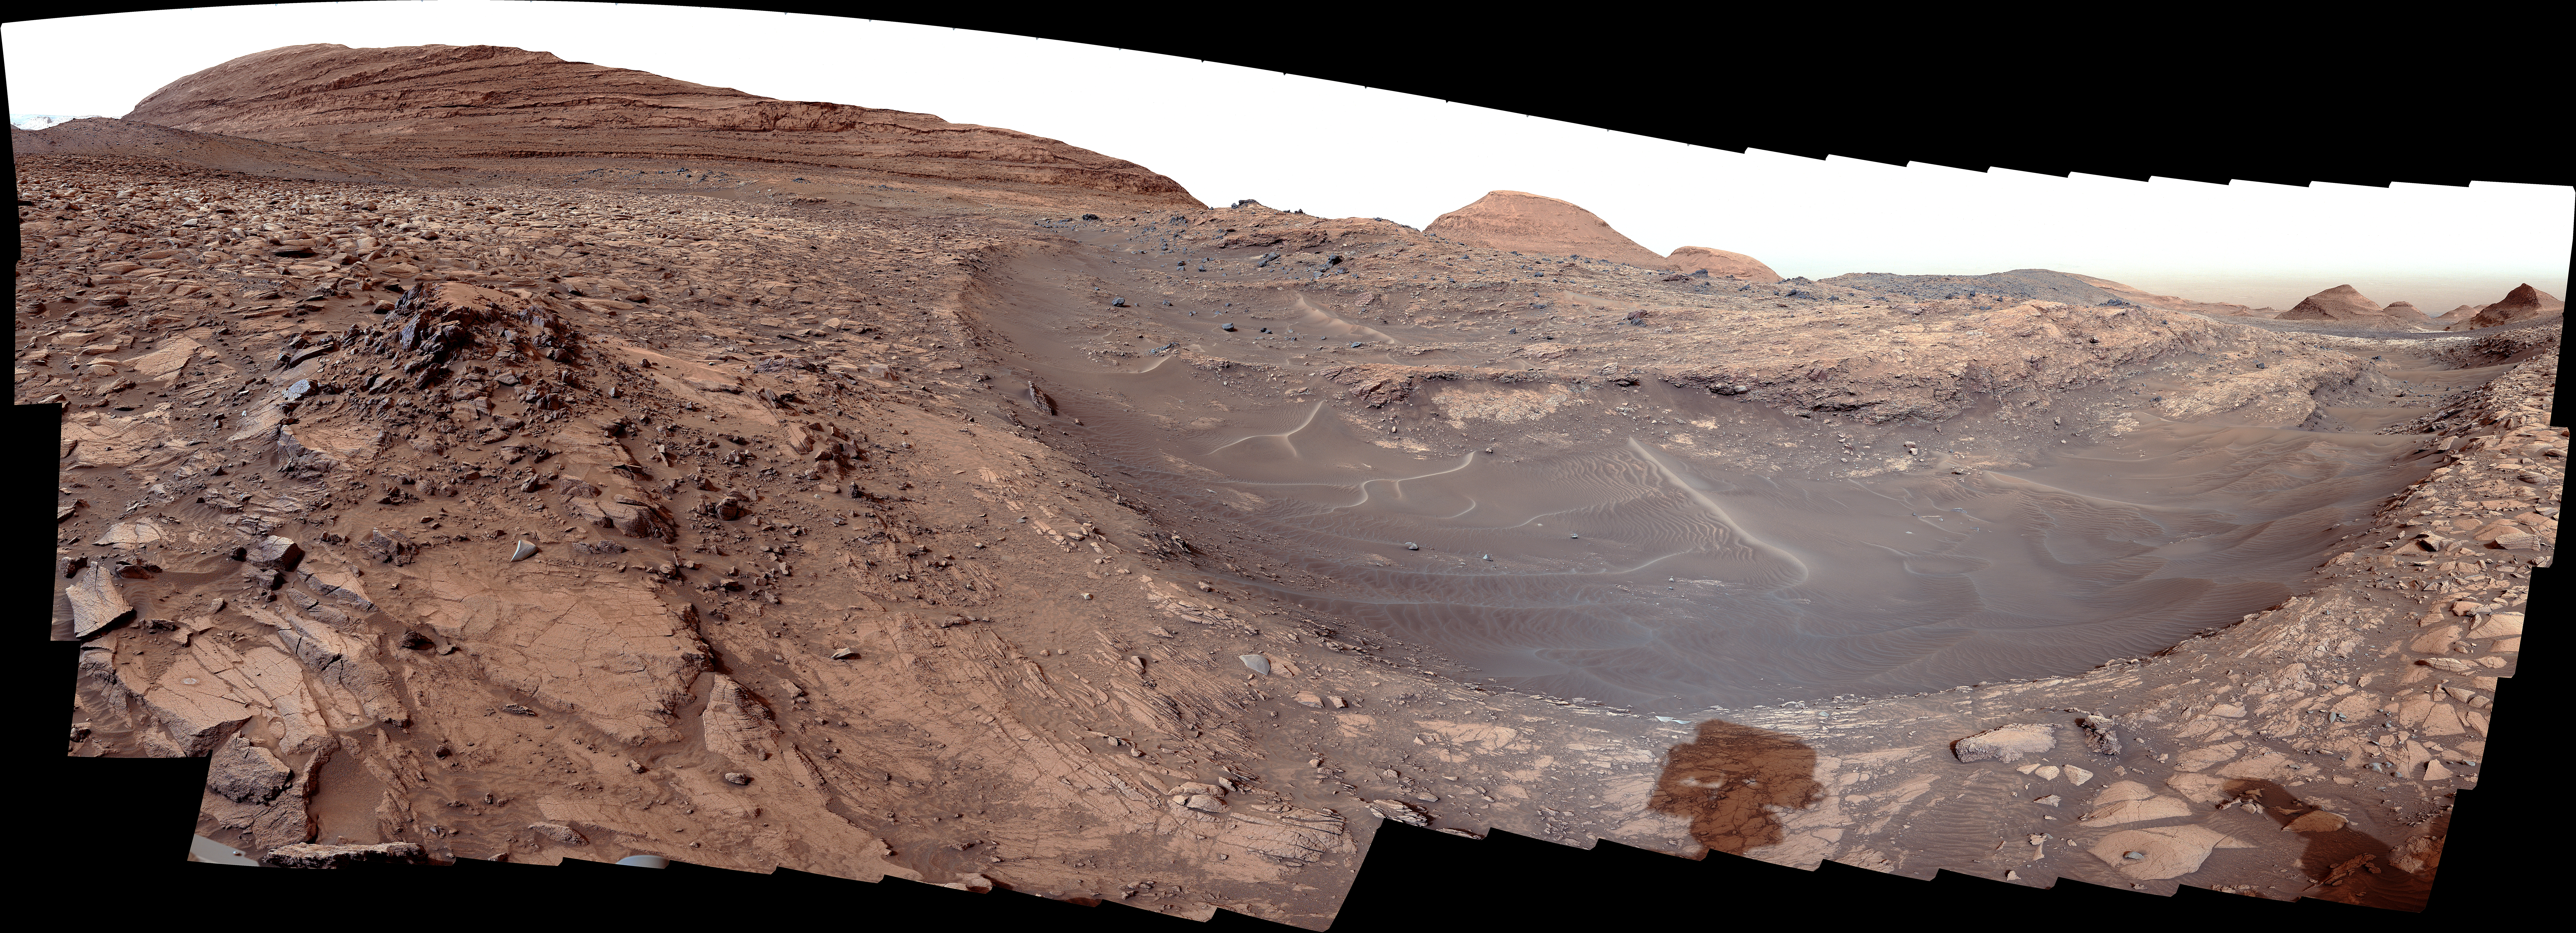

Curiosity Views Gediz Vallis Channel

NASA’s Curiosity Mars rover used its left Mast Camera, or Mastcam, to capture this 180-degree view of Gediz Vallis channel on March 31, 2024, the 4,142nd Martian day, or sol, of the mission. The shadow of the rover’s mast – Curiosity’s “head” – can be seen at bottom right.

This area was likely formed by large floods of water and debris that piled jumbles of rocks into mounds within the channel and created a long ridge downhill (Gediz Vallis ridge). On the right side of the scene, just across a lane of dark sand covering the near side of the channel, is “Fascination Turret,” one of several mounds found within the channel. On the left is a pile of rocks nicknamed “Hinman Col.” The region, rich in salty minerals called sulfates, is in the foothills of Mount Sharp, a 3-mile-tall (5-kilometer-tall) mountain within Mars’ Gale Crater.

This panorama is made up of 176 individual images that were stitched together after being sent back to Earth. It was taken around 8 a.m. local Mars time, when sunlight from the east illuminated the steep side of Fascination Turret.

The color has been adjusted to match lighting conditions as the human eye would see them on Earth.

Curiosity was built by NASA’s Jet Propulsion Laboratory, which is managed by Caltech in Pasadena, California. JPL leads the mission on behalf of NASA’s Science Mission Directorate in Washington. Malin Space Science Systems in San Diego built and operates Mastcam.

Credit: NASA/JPL-Caltech/MSSS